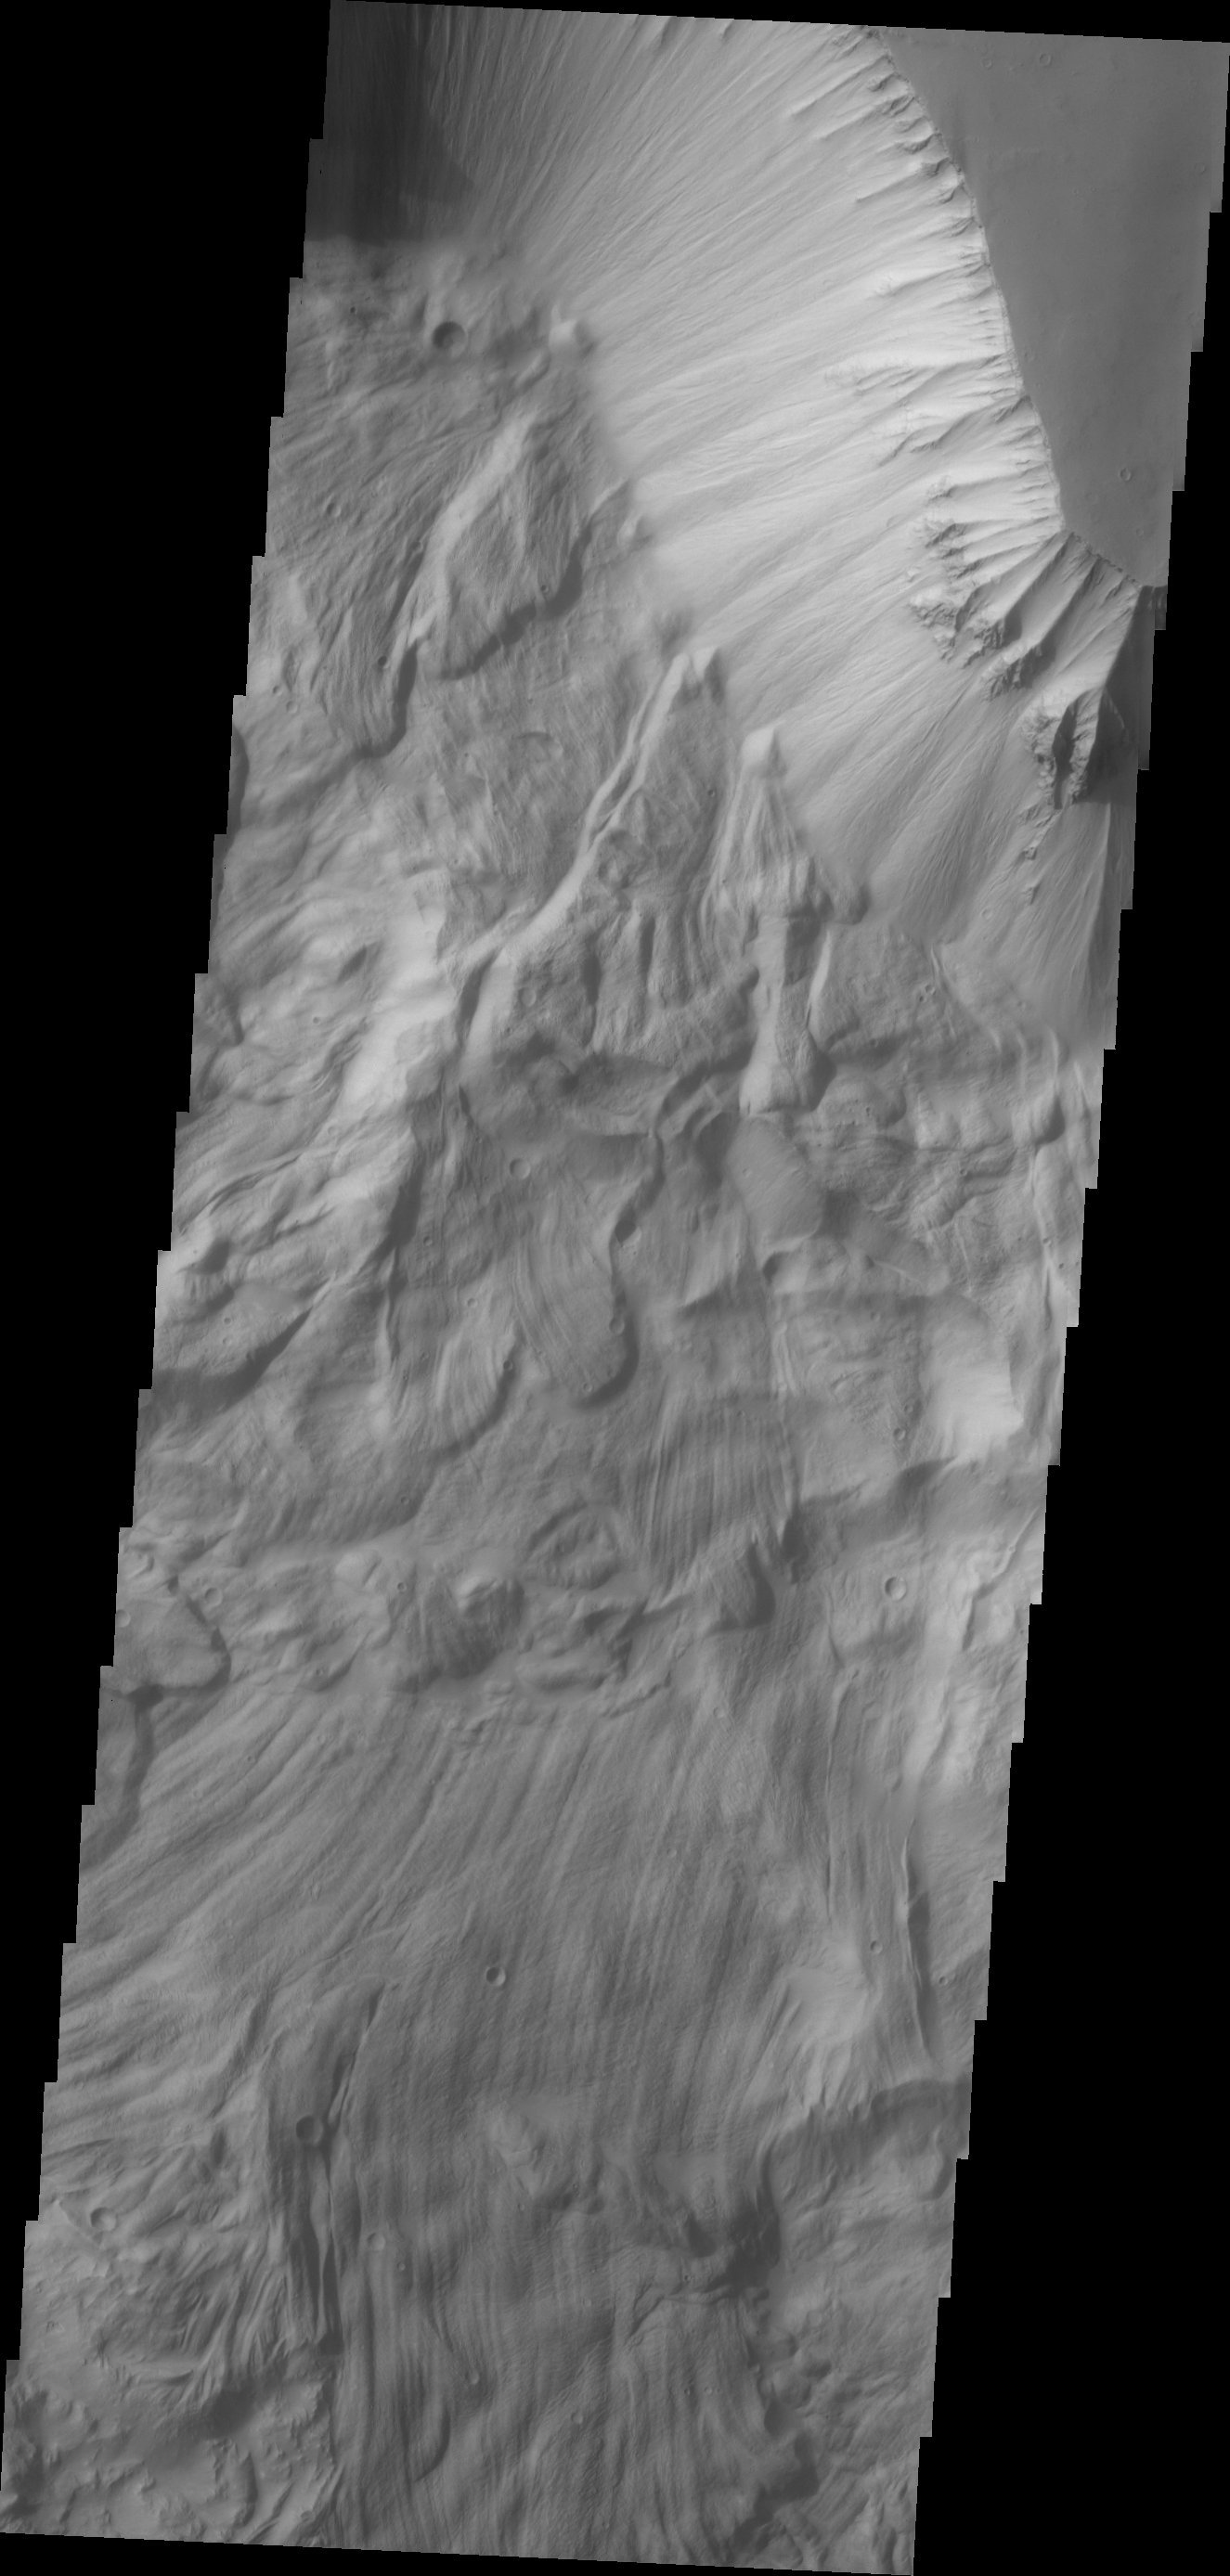

Ophir Chasma Landslide

The massive, complex landslide deposits in today’s VIS image are located on the northern slope of Ophir Chasma.

Credit: NASA/JPL/ASU